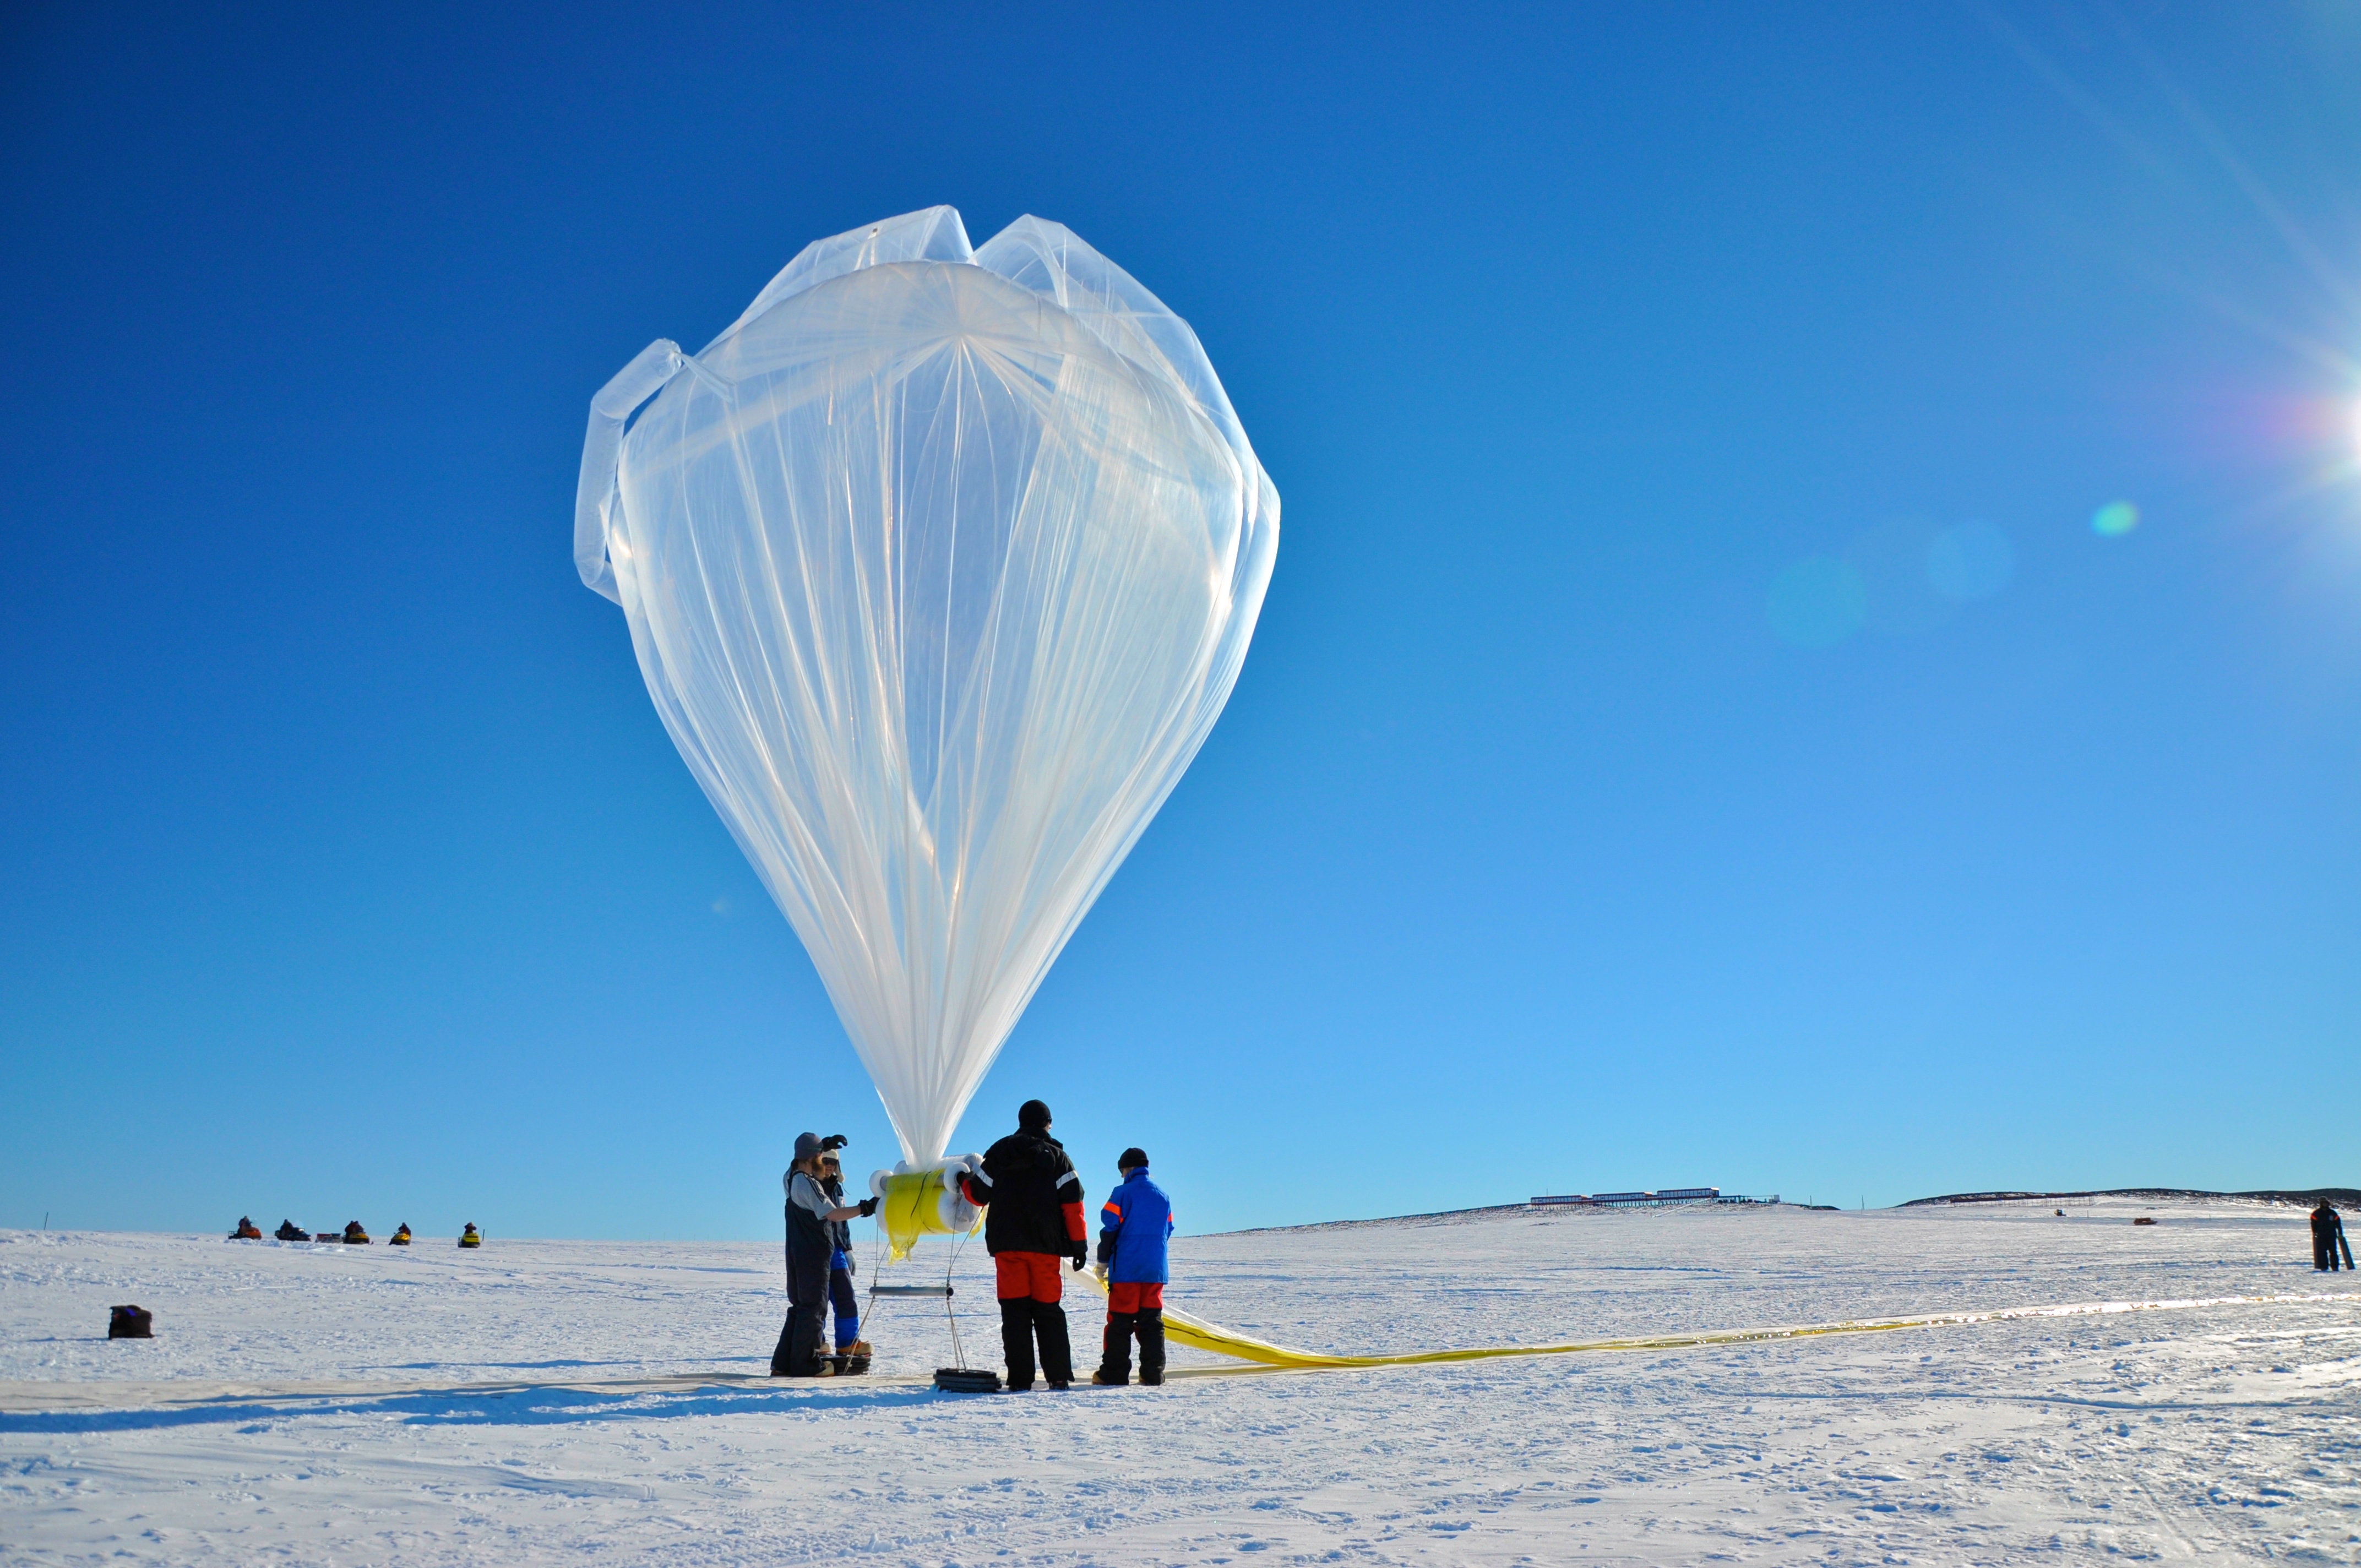

NASA’s BARREL Mission Launches 20 Balloons

A BARREL balloon floats into the sky as it is partially filled. When fully inflated, each balloon is 90 feet in diameter and carries an instrument suite that weighs 50 pounds. This is small for an Antarctica balloon launch, which can have balloons Typical balloons l the size of a football field with payloads of some 3,000 pounds. --- In Antarctica in January, 2013 – the summer at the South Pole – scientists launched 20 balloons up into the air to study an enduring mystery of space weather: when the giant radiation belts surrounding Earth lose material, where do the extra particles actually go? The mission is called BARREL (Balloon Array for Radiation belt Relativistic Electron Losses) and it is led by physicist Robyn Millan of Dartmouth College in Hanover, NH. Millan provided photographs from the team’s time in Antarctica. The team launched a balloon every day or two into the circumpolar winds that circulate around the pole. Each balloon floated for anywhere from 3 to 40 days, measuring X-rays produced by fast-moving electrons high up in the atmosphere. BARREL works hand in hand with another NASA mission called the Van Allen Probes, which travels through the Van Allen radiation belts surrounding Earth. The belts wax and wane over time in response to incoming energy and material from the sun, sometimes intensifying the radiation through which satellites must travel. Scientists wish to understand this process better, and even provide forecasts of this space weather, in order to protect our spacecraft. As the Van Allen Probes were observing what was happening in the belts, BARREL tracked electrons that precipitated out of the belts and hurtled down Earth’s magnetic field lines toward the poles. By comparing data, scientists will be able to track how what’s happening in the belts correlates to the loss of particles – information that can help us understand this mysterious, dynamic region that can impact spacecraft. Having launched balloons in early 2013, the team is back at home building the next set of payloads. They will launch 20 more balloons in 2014.

Credit: NASA